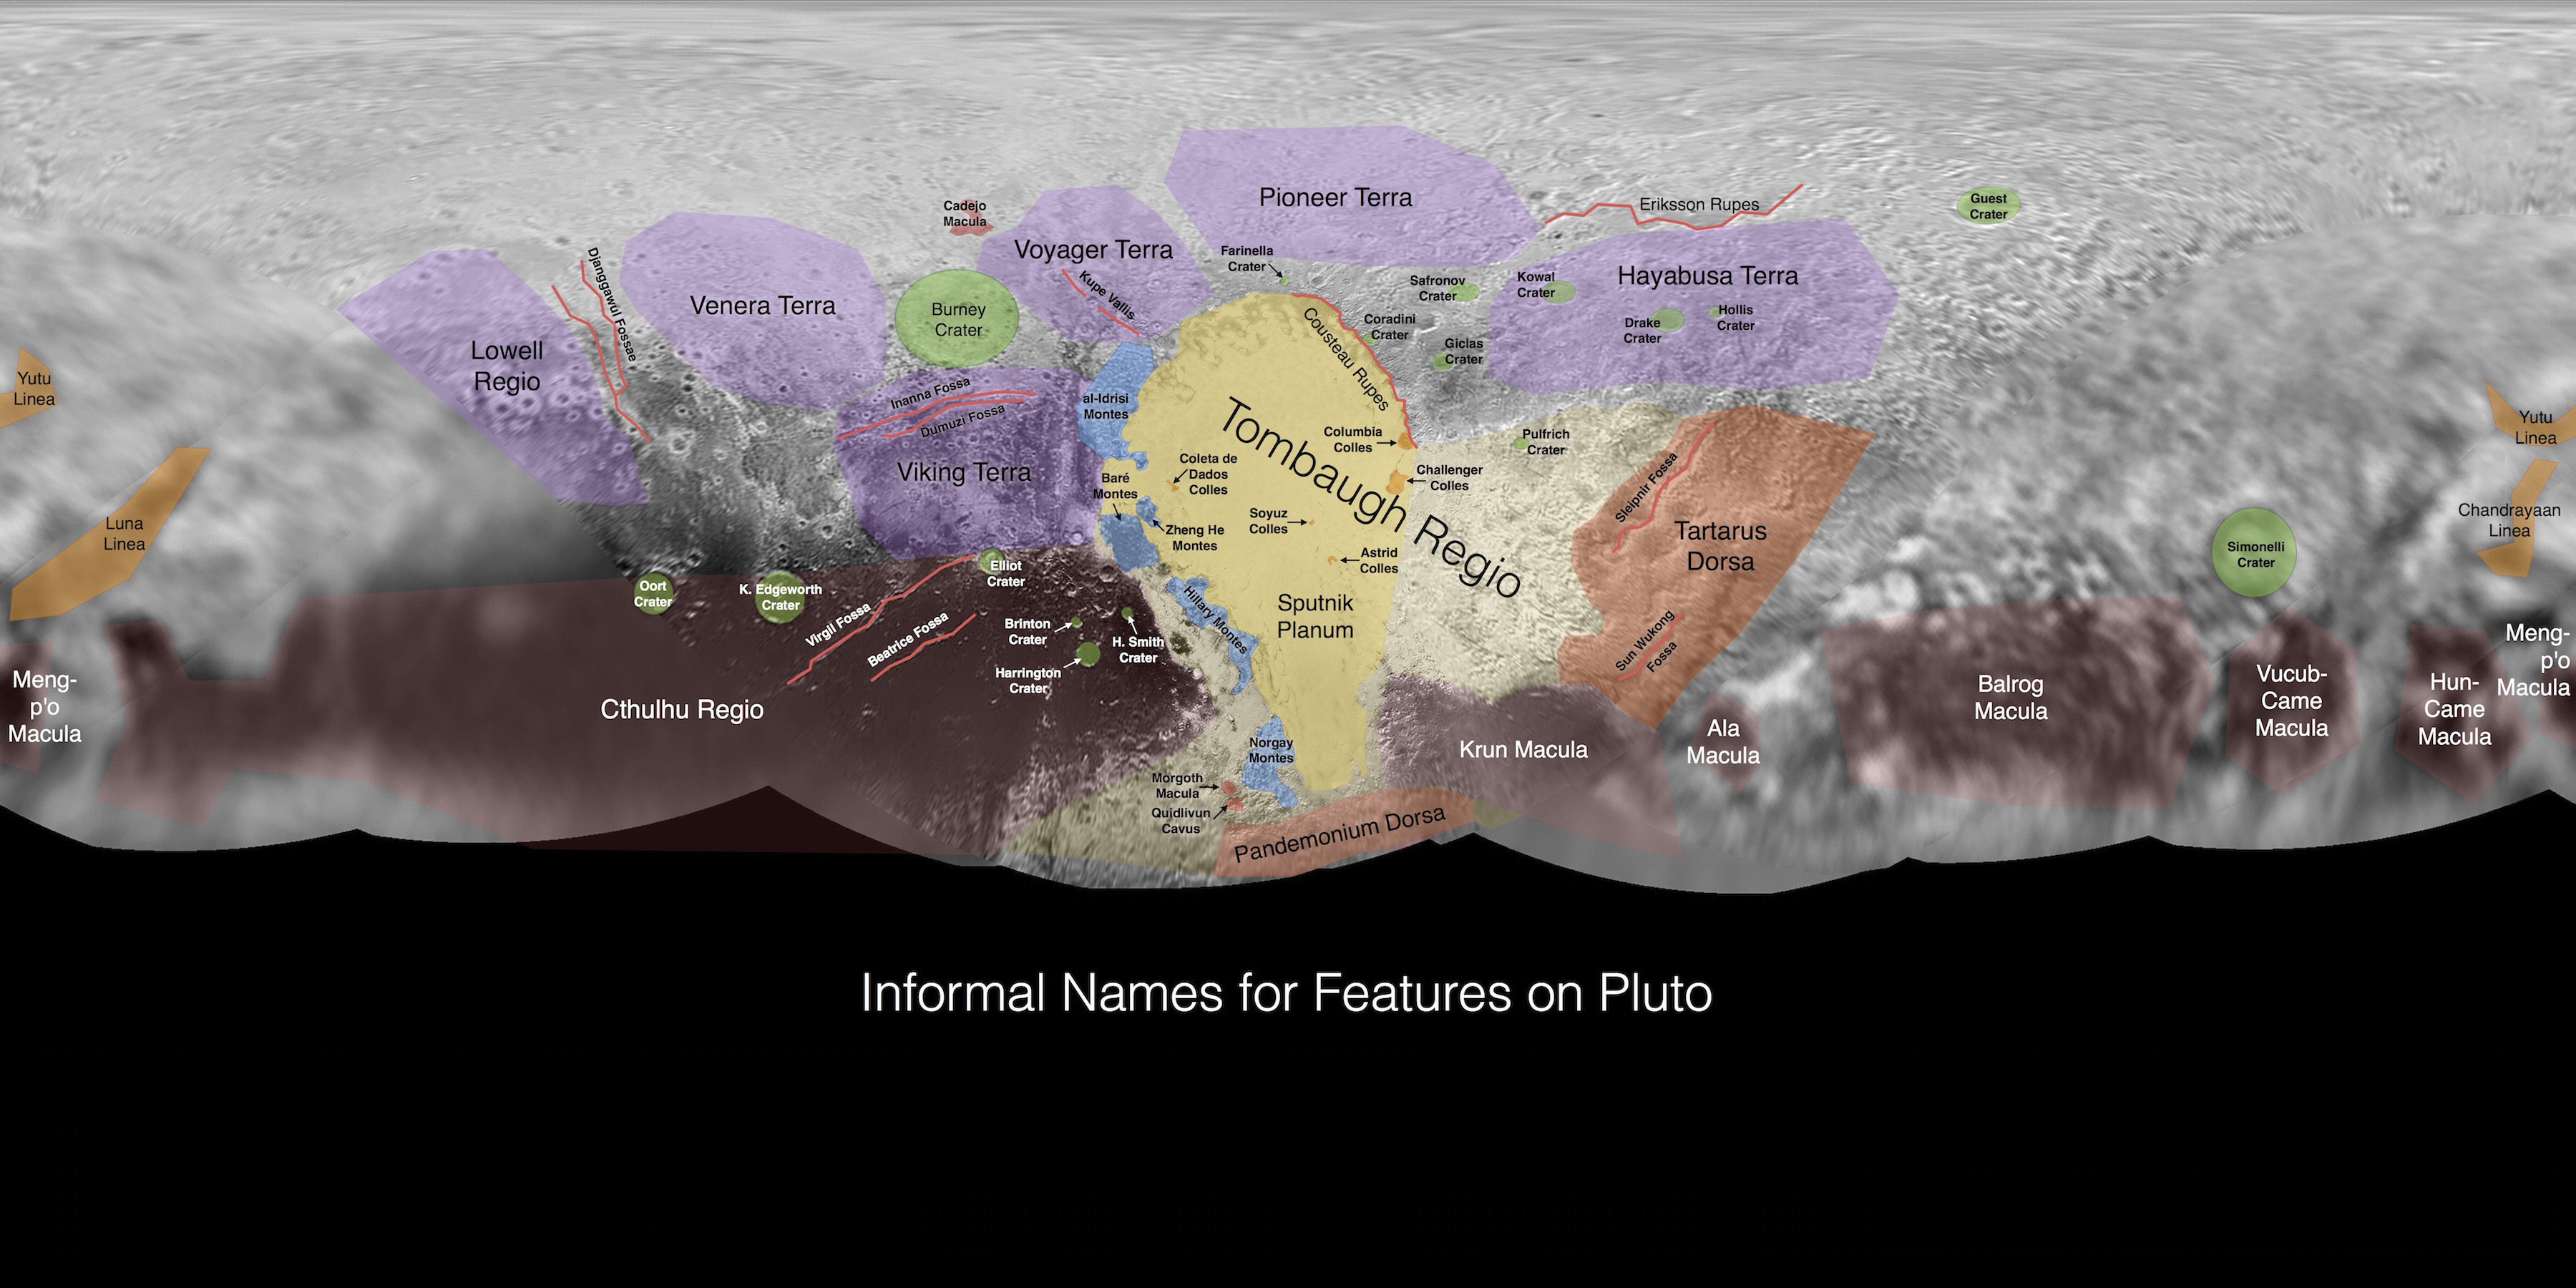

Informal Names for Features on Pluto

This image contains the initial, informal names being used by the New Horizons team for the features and regions on the surface of Pluto. Names were selected based on the input the team received from the Our Pluto naming campaign. Names have not yet been approved by the International Astronomical Union (IAU).

For more information on the maps and feature naming, visit http://www.ourpluto.org/maps.

The Johns Hopkins University Applied Physics Laboratory in Laurel, Maryland, designed, built, and operates the New Horizons spacecraft, and manages the mission for NASA’s Science Mission Directorate. The Southwest Research Institute, based in San Antonio, leads the science team, payload operations and encounter science planning. New Horizons is part of the New Frontiers Program managed by NASA’s Marshall Space Flight Center in Huntsville, Alabama.

Credit: NASA/Johns Hopkins University Applied Physics Laboratory/Southwest Research Institute